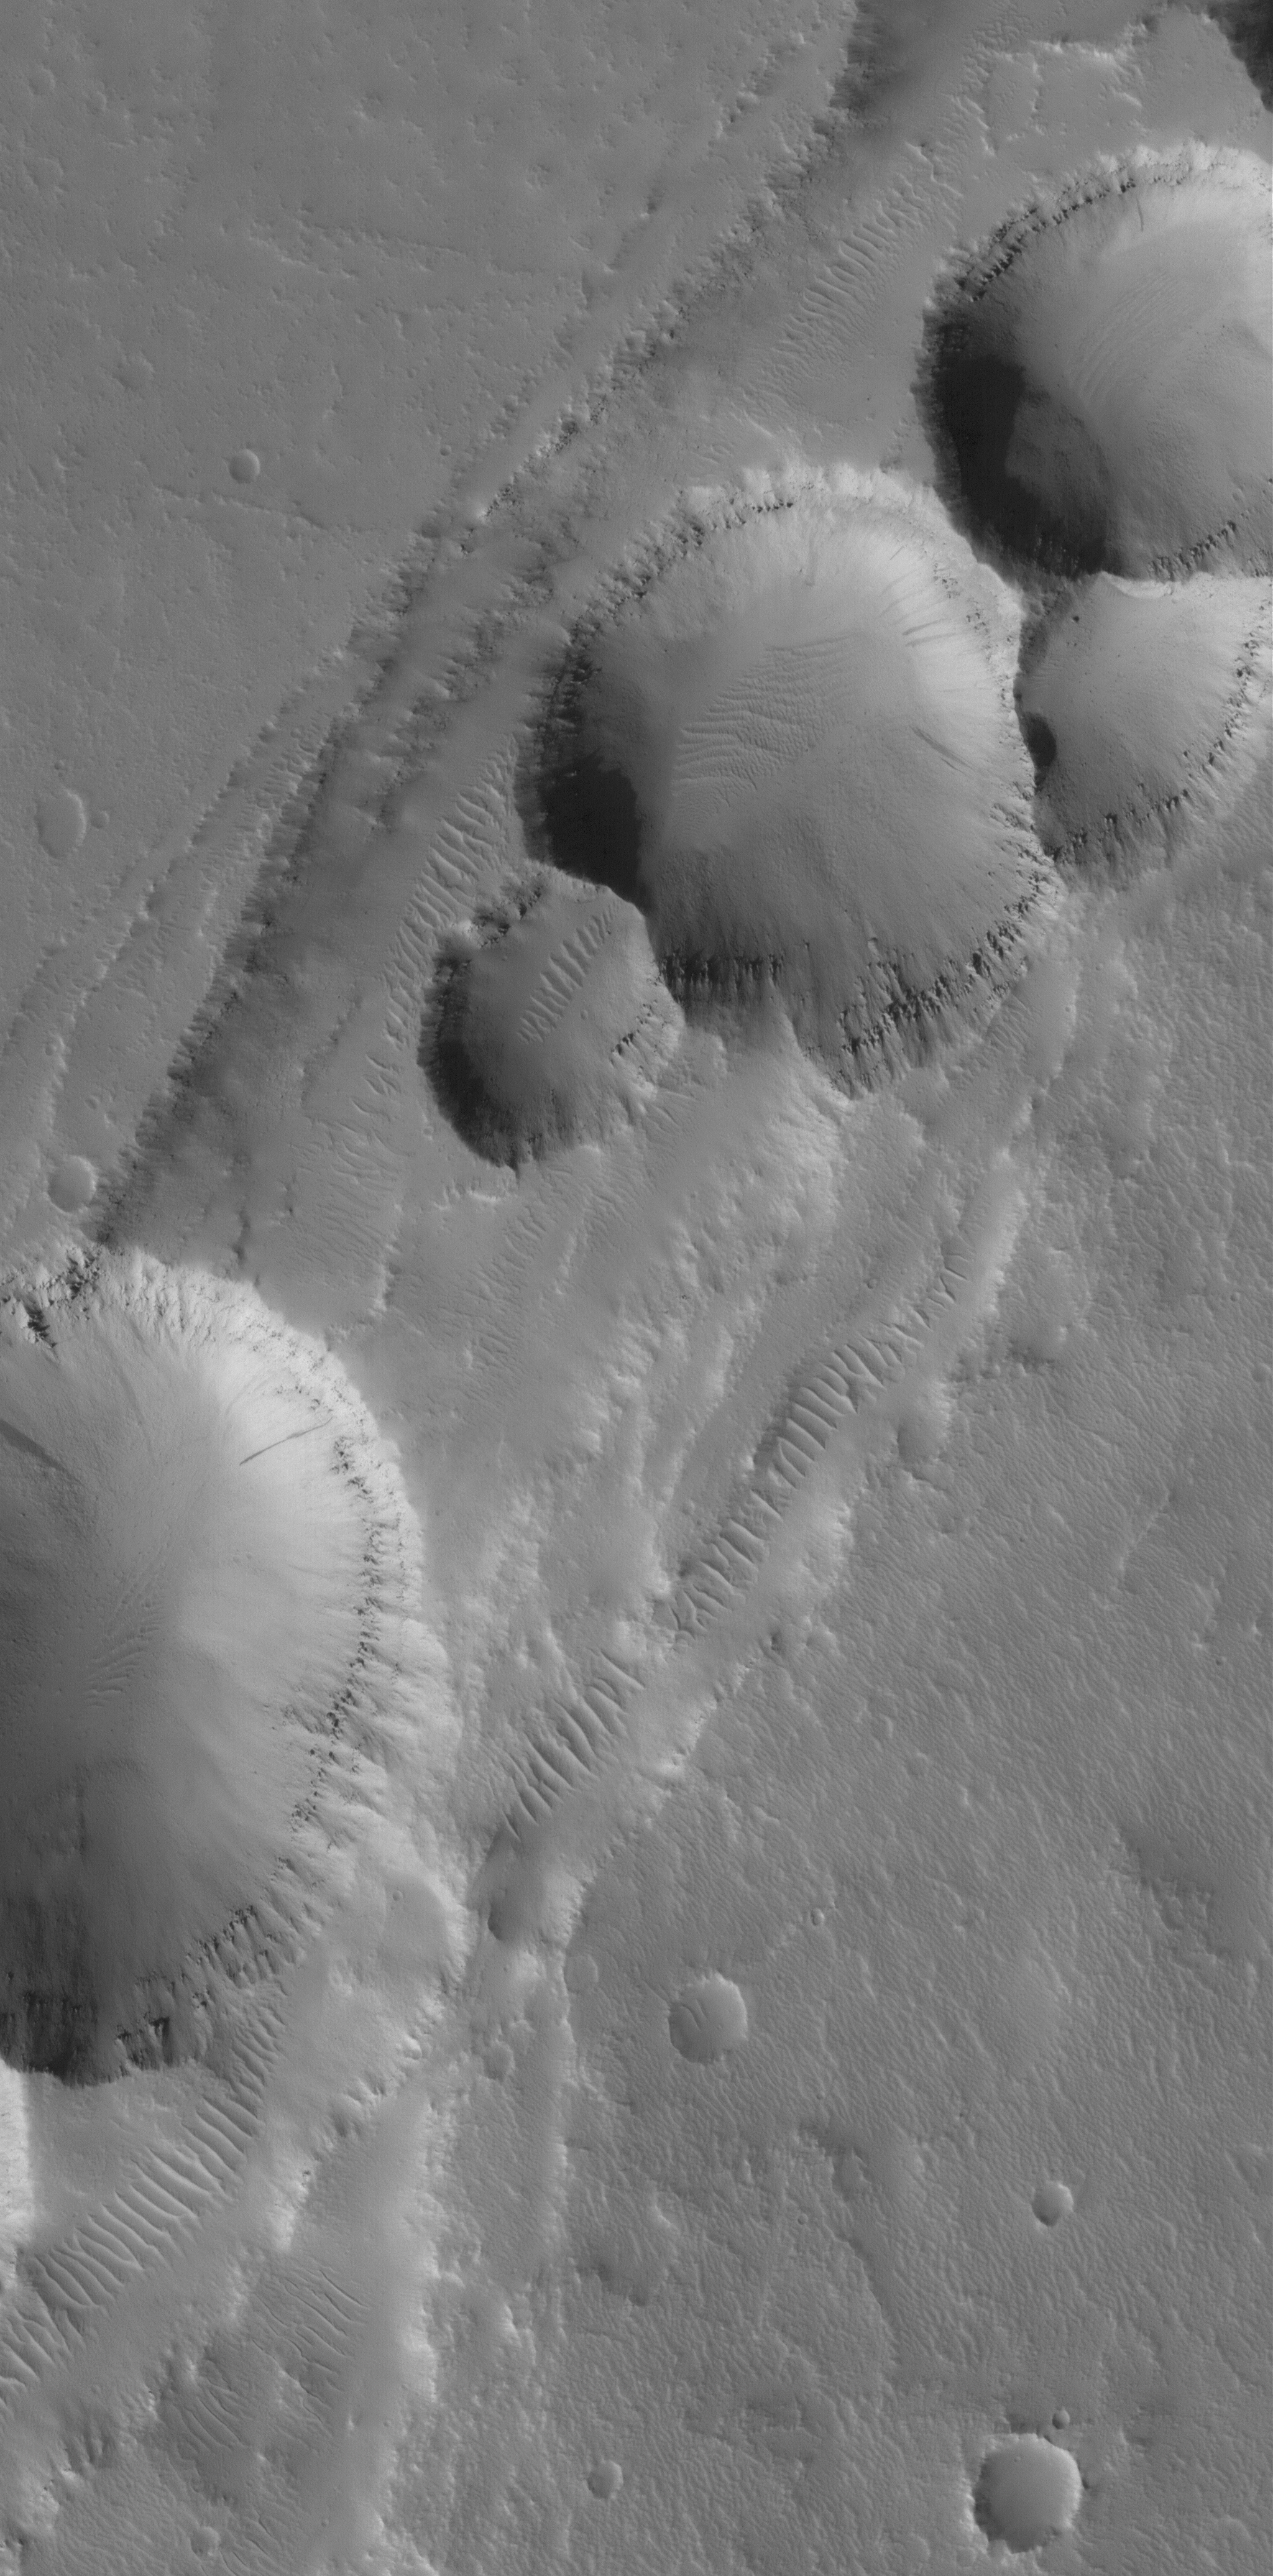

Collapse Pits

27 July 2005
This Mars Global Surveyor (MGS) Mars Orbiter Camera (MOC) image shows a 1.5 meters per pixel (~5 ft/pixel) view of aligned pits formed by collapse along a fault trend in the Tractus Catena region of Mars, in northern Tharsis.

Location near: 32.2°N, 101.7°W
Image width: width: ~3 km (~1.9 mi)
Illumination from: lower left
Season: Northern Autumn

Credit: NASA/JPL/Malin Space Science Systems